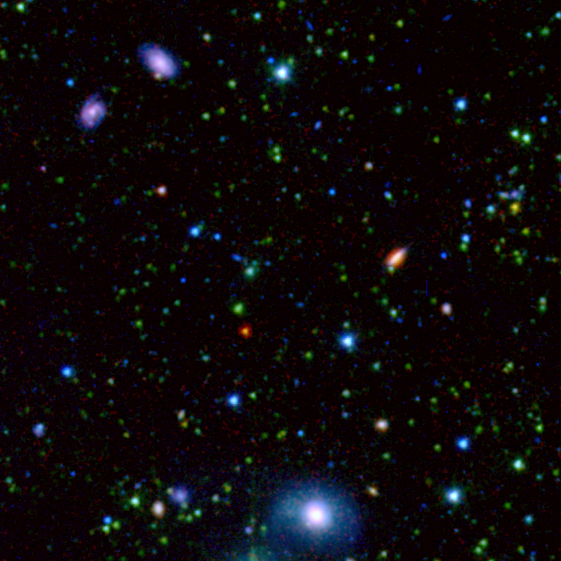

Spitzer/SWIRE Zoomed View of ELIAS-N1

This spectacular infrared image, taken by the Spitzer Wide-area Infrared Extragalactic (SWIRE) Legacy project, encapsulates one of the primary objectives of the Spitzer mission: to connect the evolution of galaxies from the distant, or early, universe to the nearby, or present day, universe.

The image comes from a larger picture of one-tenth of the SWIRE survey field called ELAIS-N1. In this image, the bright blue sources are hot stars in our own Milky Way, which range anywhere from 3 to 60 times the mass of our Sun. The fainter green spots are cooler stars and galaxies beyond the Milky Way whose light is dominated by older stellar populations. The red dots are dusty galaxies that are undergoing intense star formation. The faintest specks of red-orange are galaxies billions of light-years away in the distant universe.

The most distant galaxies that SWIRE is able to detect are revealed in this zoom of deep space. The colors in this feature represent the same objects as those in the larger field image of ELAIS-N1.

The observed SWIRE fields were chosen on the basis of being "empty" or as free as possible from the obscuring dust, gas, and stars of our own Milky Way. Because Earth is located within the Milky Way galaxy, there is always a screen of Milky Way objects blocking our view of the rest of the universe. In some places, our view of the larger universe is less obscured than others and for the most part is considered "empty." These are prime observing spots for astronomers interested in studying objects beyond the Milky Way.

The SWIRE image is a 3-channel color composite, where blue represents visible green light (light that would appear to be blue/green to the human eye), green captures 3.6 microns, and red represents emissions at 8 microns.

Credit: NASA/JPL-Caltech/C. Lonsdale (IPAC/Caltech) and the SWIRE Team